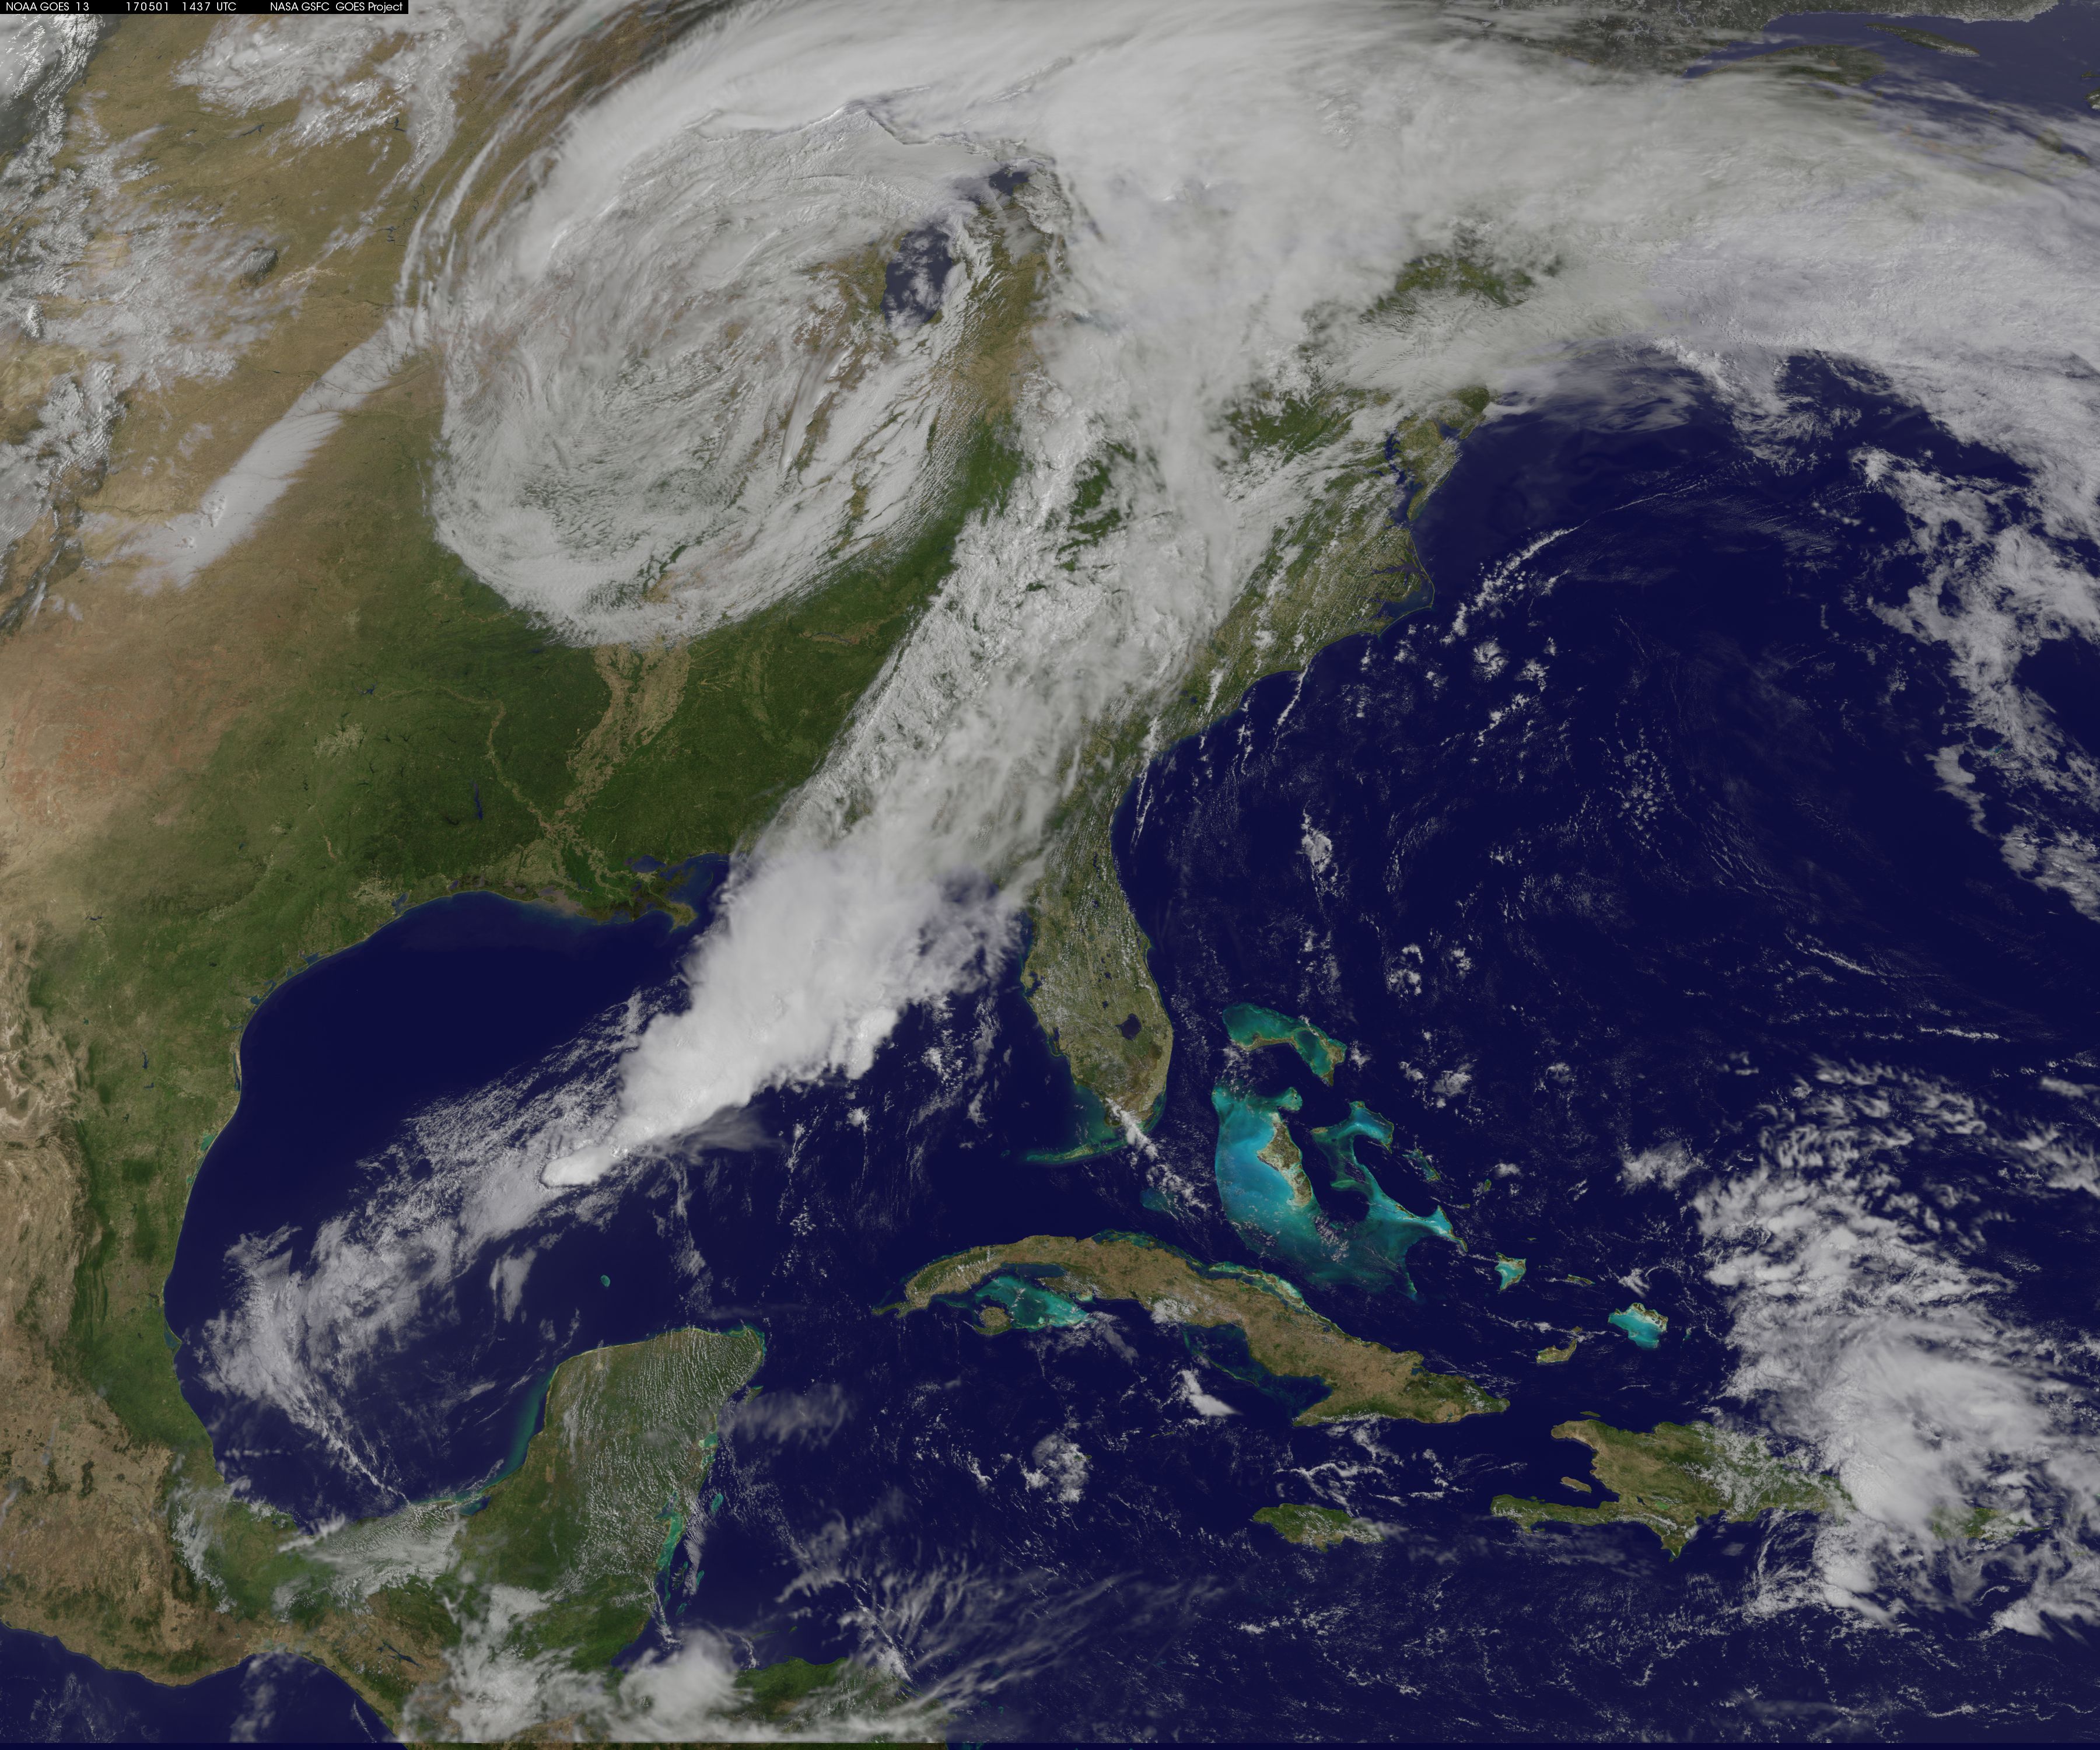

image1goes5117.jpg

NASA Sees Severe Weather from Central to Eastern US A vigorous weather system has generated severe weather over the mid-section of the U.S. and satellites are providing a look at it as it is moving toward the East Coast. NASA and NOAA satellites have been tracking a storm system that has generated flooding and tornadic thunderstorms in the central U.S. and is expected bring severe weather to the U.S. Mid-Atlantic region. At NASA's Goddard Space Flight Center in Greenbelt, Maryland, data from NOAA's GOES-East satellite were used to create images and an animation of the movement of the powerful storm. On April 30, the Moderate Resolution Imaging Spectroradiometer, or MODIS, instrument aboard NASA's Aqua satellite captured a visible image of the storms moving over eastern Texas and Louisiana. Tornadoes in eastern Texas killed four people. The system generated heavy rainfall and caused additional fatalities and damages in Arkansas, Missouri, Mississippi, Alabama and Tennessee. On Monday, May 1, NOAA's National Weather Service noted, "Major to record flooding continues over portions of the central U.S. Severe thunderstorms are possible from the Mid-Atlantic to the northeastern U.S. "Major to record flooding will continue over portions of eastern Oklahoma, northern Arkansas, Missouri, Illinois and Indiana. Rivers will gradually recede over the next several days. Additional strong to severe thunderstorms will be possible Monday afternoon and evening over portions of the Mid-Atlantic and Northeast U.S. Damaging winds, large hail, and isolated tornadoes will be possible." Image caption: On May 1, 2017, at 10:37 a.m. EDT (1437 UTC) NOAA's GOES-East satellite captured this visible image of the storm system centered over Iowa with an associated cold front that stretches into the Gulf of Mexico.

Credit: NASA/NOAA GOES Project